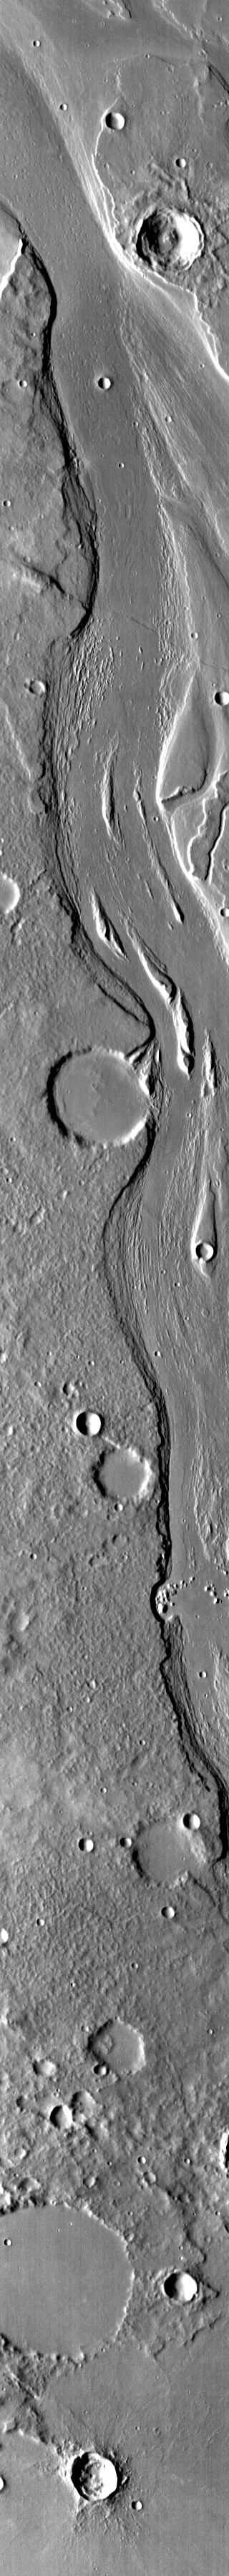

Mangala Valles

This IR image shows streamlined islands in the channel of Mangala Valles.

Credit: NASA/JPL-Caltech/ASU